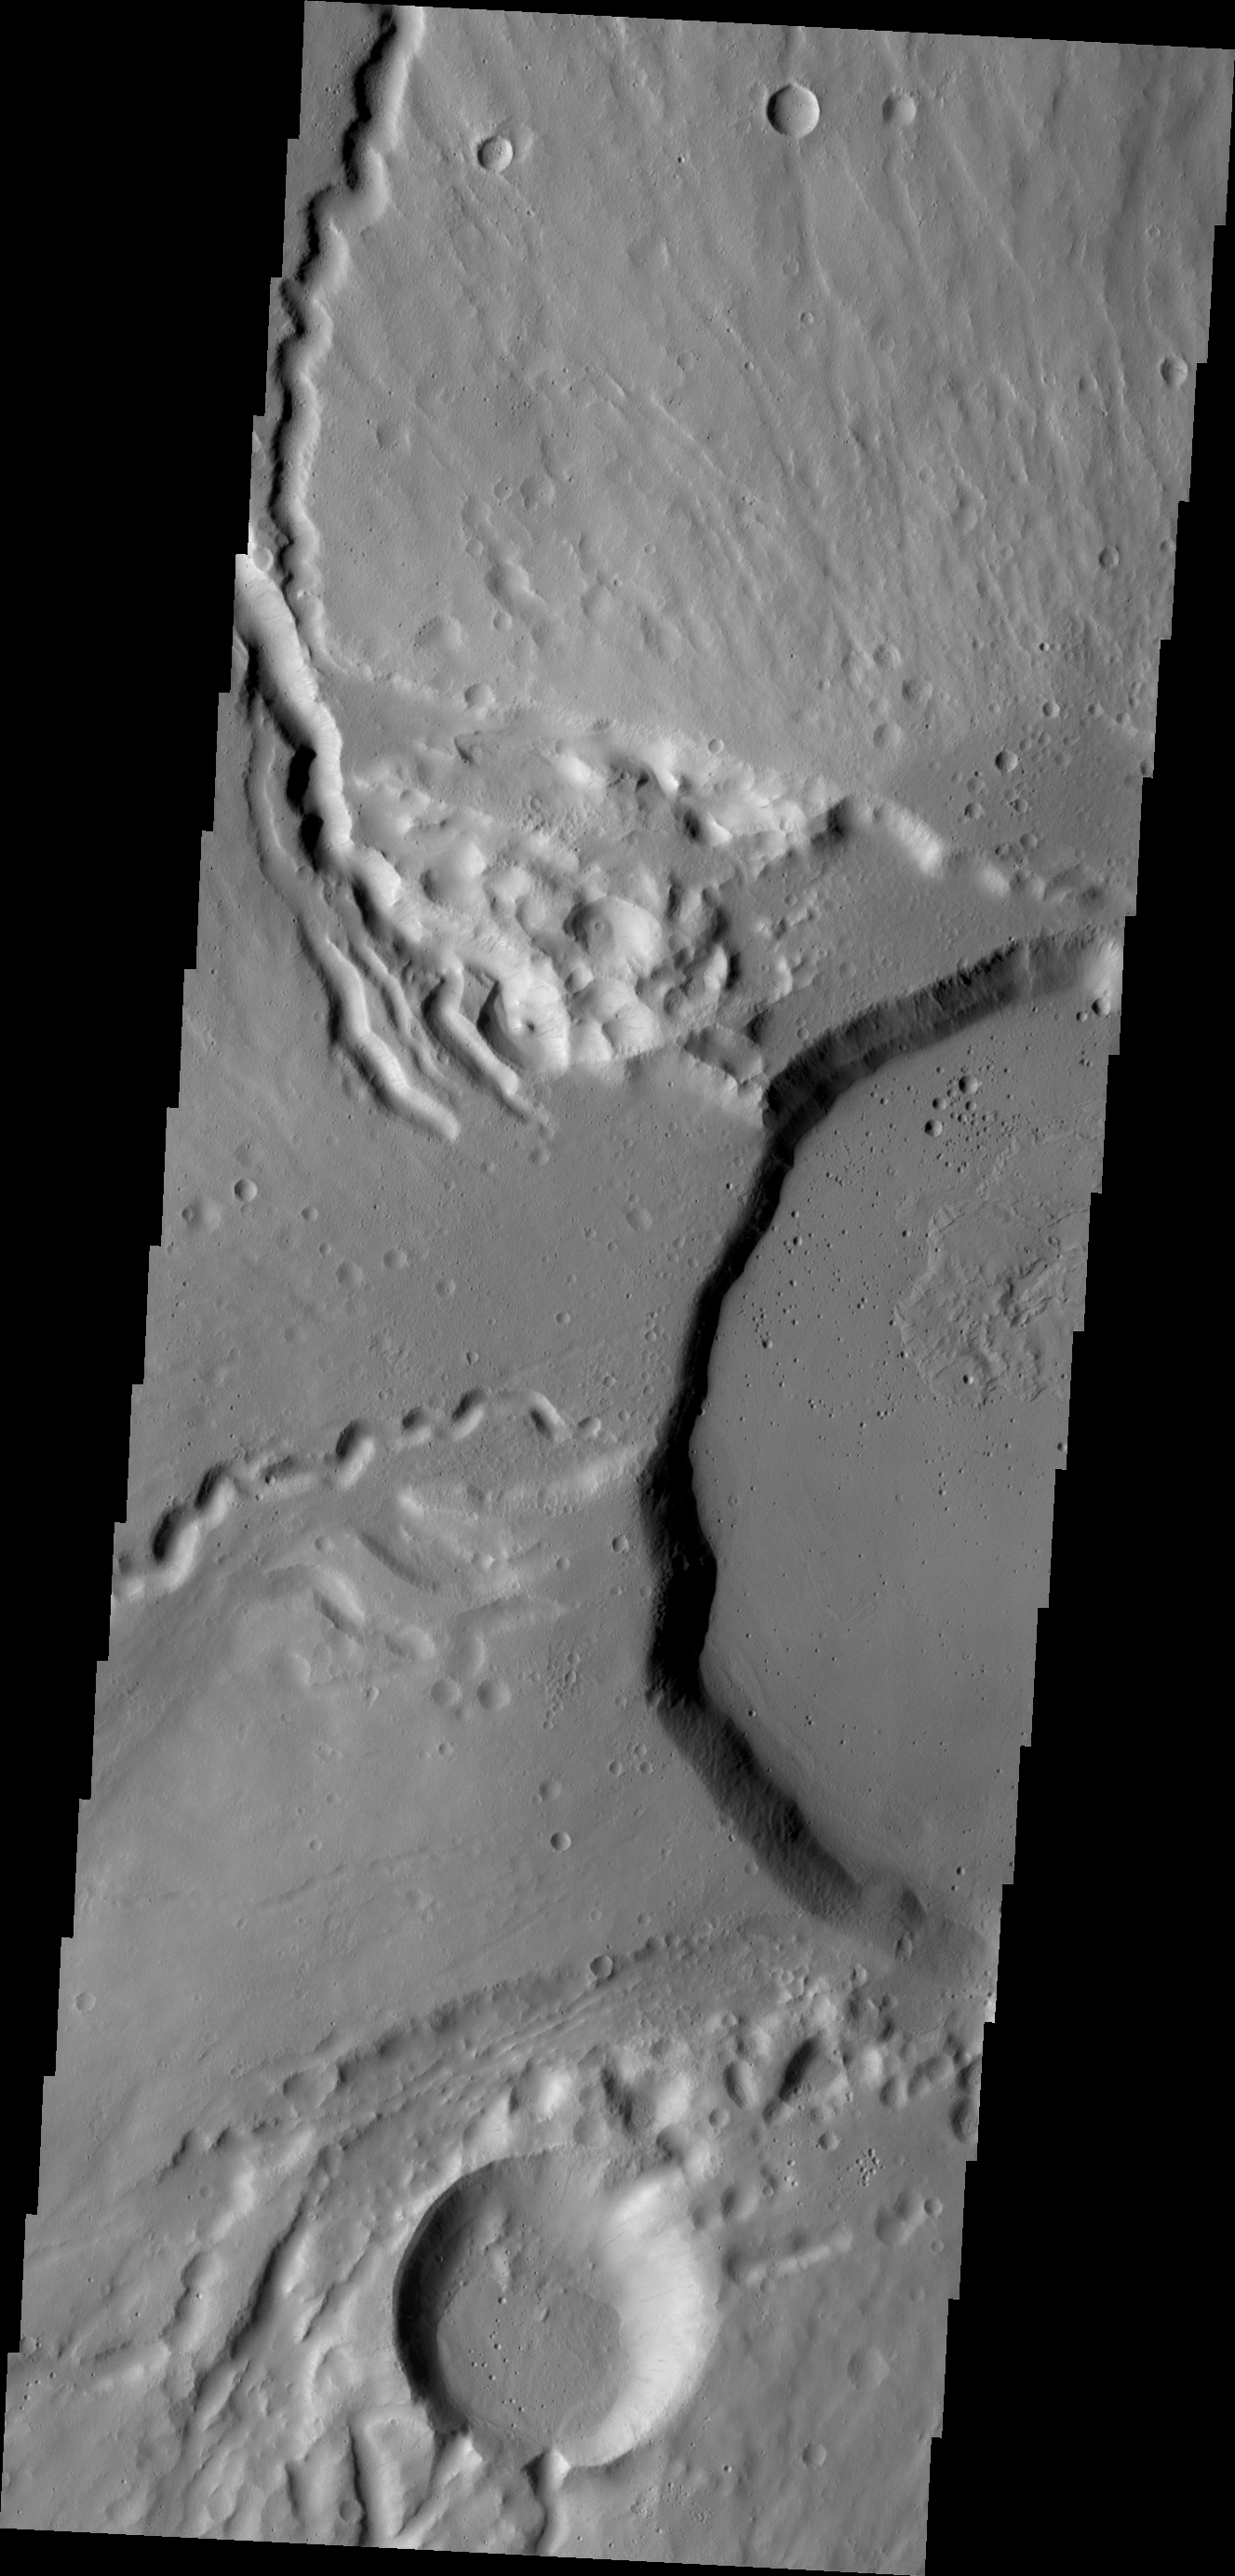

Ceraunius Tholus

This VIS image shows part of the summit of Ceraunius Tholus.

Credit: NASA/JPL/ASU